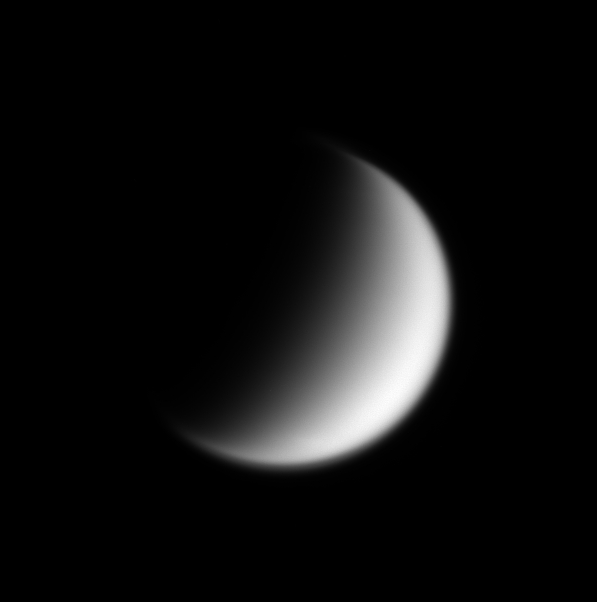

Squashed Pole

Saturn’s planet-sized moon Titan displays a surprisingly flattened-looking north pole in this Cassini image. The cause of this flattening is not presently known. Titan’s diameter is 5,150 kilometers (3,200 miles).

A hint of the bright, streak-like clouds seen intermittently in Cassini images of the south polar region is faintly visible at the bottom of the image.

This view was obtained in visible light with the Cassini spacecraft narrow angle camera on Nov. 1, 2004, at a distance of approximately 2.9 million kilometers (1.8 million miles) from Titan and at a Sun-Titan-spacecraft, or phase, angle of 99 degrees. The image scale is 17 kilometers (10.6 miles) per pixel.

The Cassini-Huygens mission is a cooperative project of NASA, the European Space Agency and the Italian Space Agency. The Jet Propulsion Laboratory, a division of the California Institute of Technology in Pasadena, manages the mission for NASA’s Science Mission Directorate, Washington, D.C. The Cassini orbiter and its two onboard cameras were designed, developed and assembled at JPL. The imaging team is based at the Space Science Institute, Boulder, Colo.

Credit: NASA/JPL/Space Science Institute